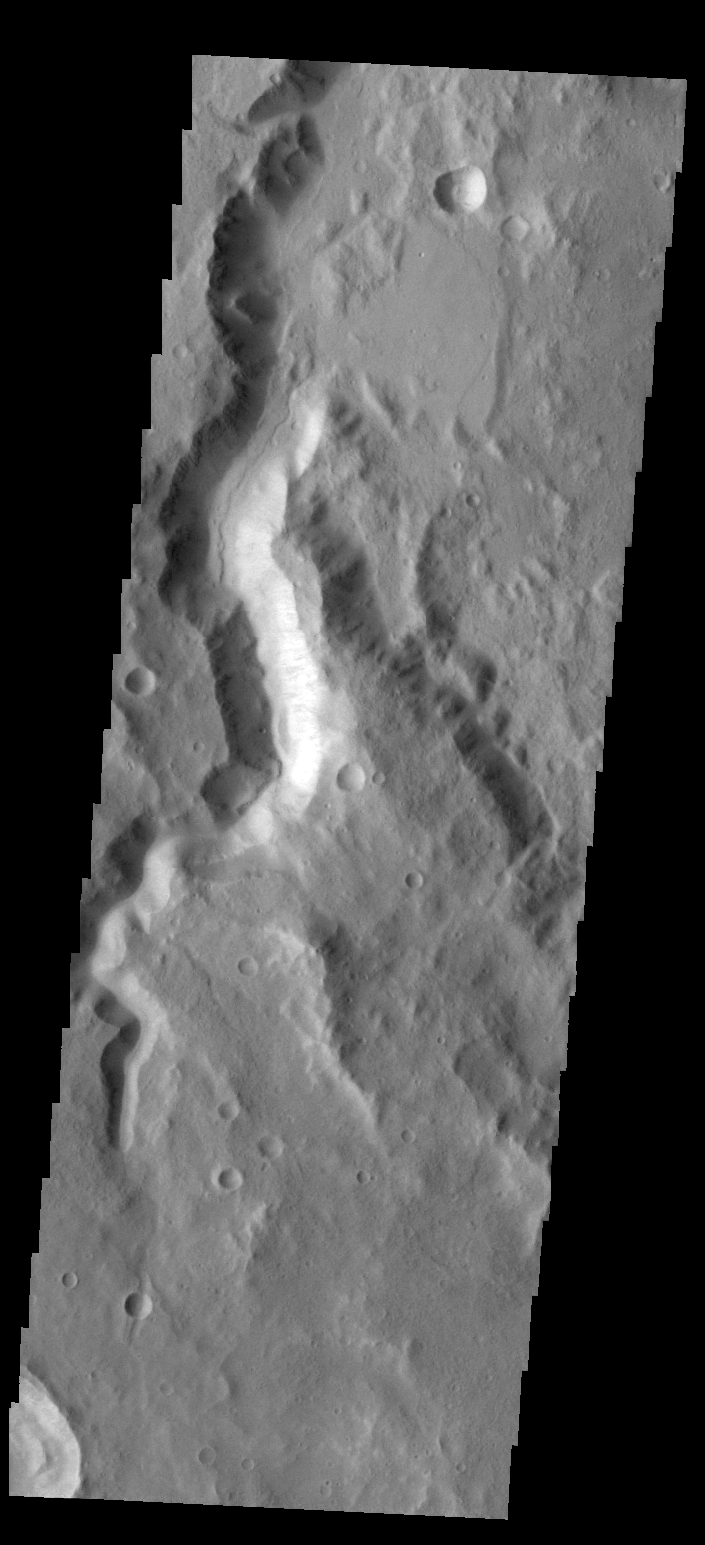

Channel

This unnamed channel is located on the northern margin of Terra Cimmeria.

Credit: NASA/JPL/ASU